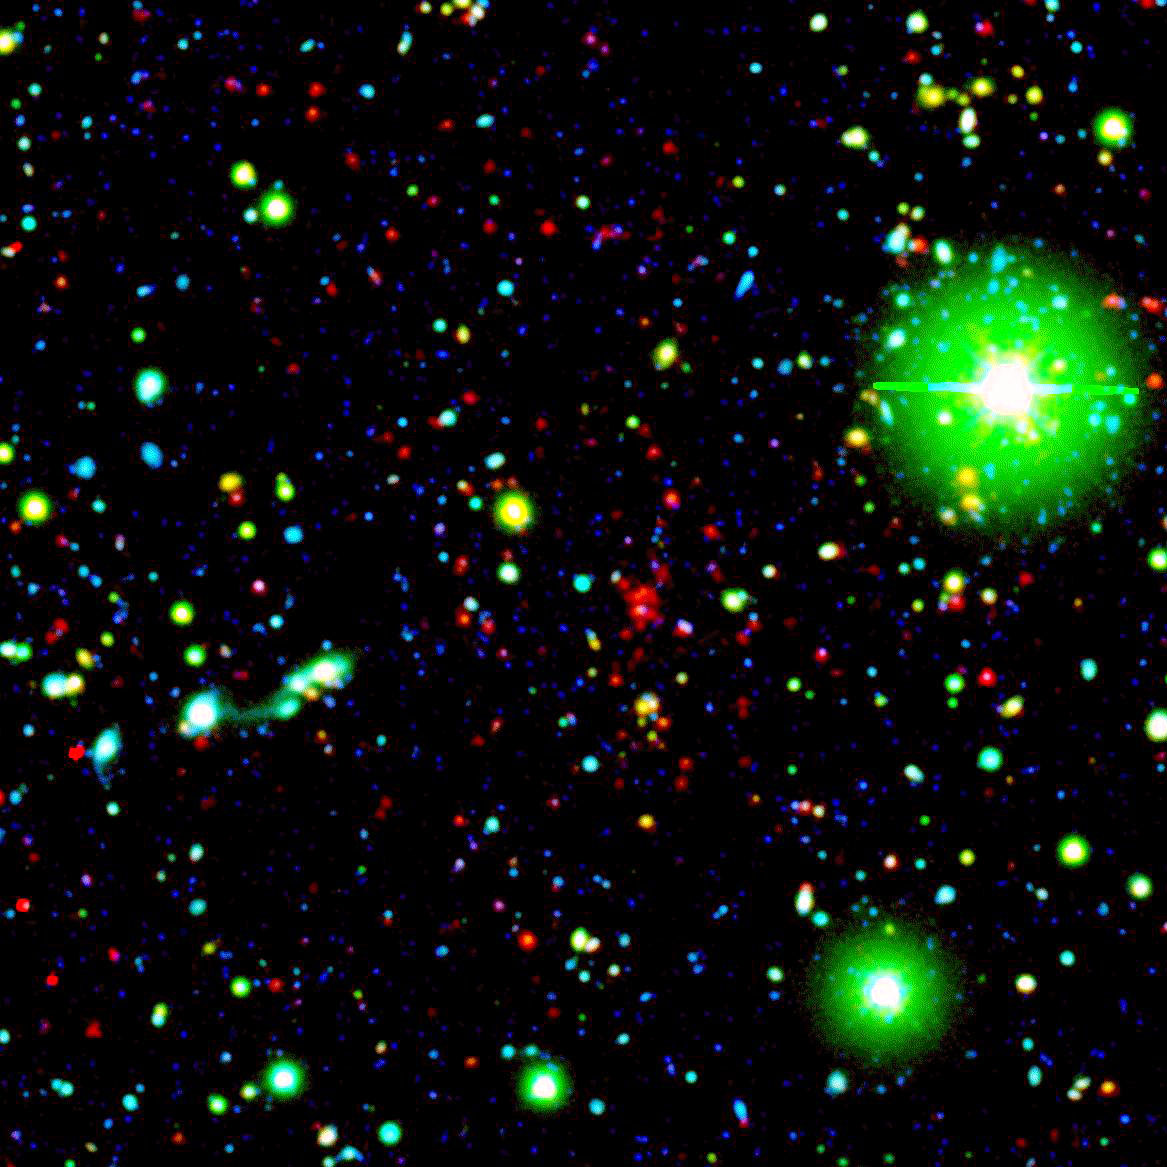

Distant Galaxy Cluster

Like great friends, galaxies stick together. Astronomers using NASA's Spitzer Space Telescope have spotted a handful of great galactic pals bonding back when the universe was a mere 4.6 billion years old. The universe is believed to be 13.7 billion years old.

Collectively, these great galactic buddies are called galaxy clusters. A typical galaxy cluster can contain hundreds of galaxies and trillions of stars.

In this composite, one of the oldest galaxy clusters in the universe poses for Spitzer's Infrared Array Camera. The individual galaxies that make up the distant clusters are shown as red dots.

The green blobs are Milky Way stars along the line of sight, and the blue specks are faint galaxies at various distances along the line of sight. The green and blue data are from a visible-light, ground-based telescope.

This image is a three-color composite, in which blue represents visible light with a wavelength of 0.4 microns, and green indicates visible light of 0.8 microns. The visible data were captured by the ground-based Mosaic-1 camera at the Kitt Peak National Observatory in Tucson, Ariz. Red represents infrared light of 4.5 microns, captured by Spitzer's infrared array camera.

Credit: NASA/JPL-Caltech/S.A. Stanford (UC Davis/LLNL)